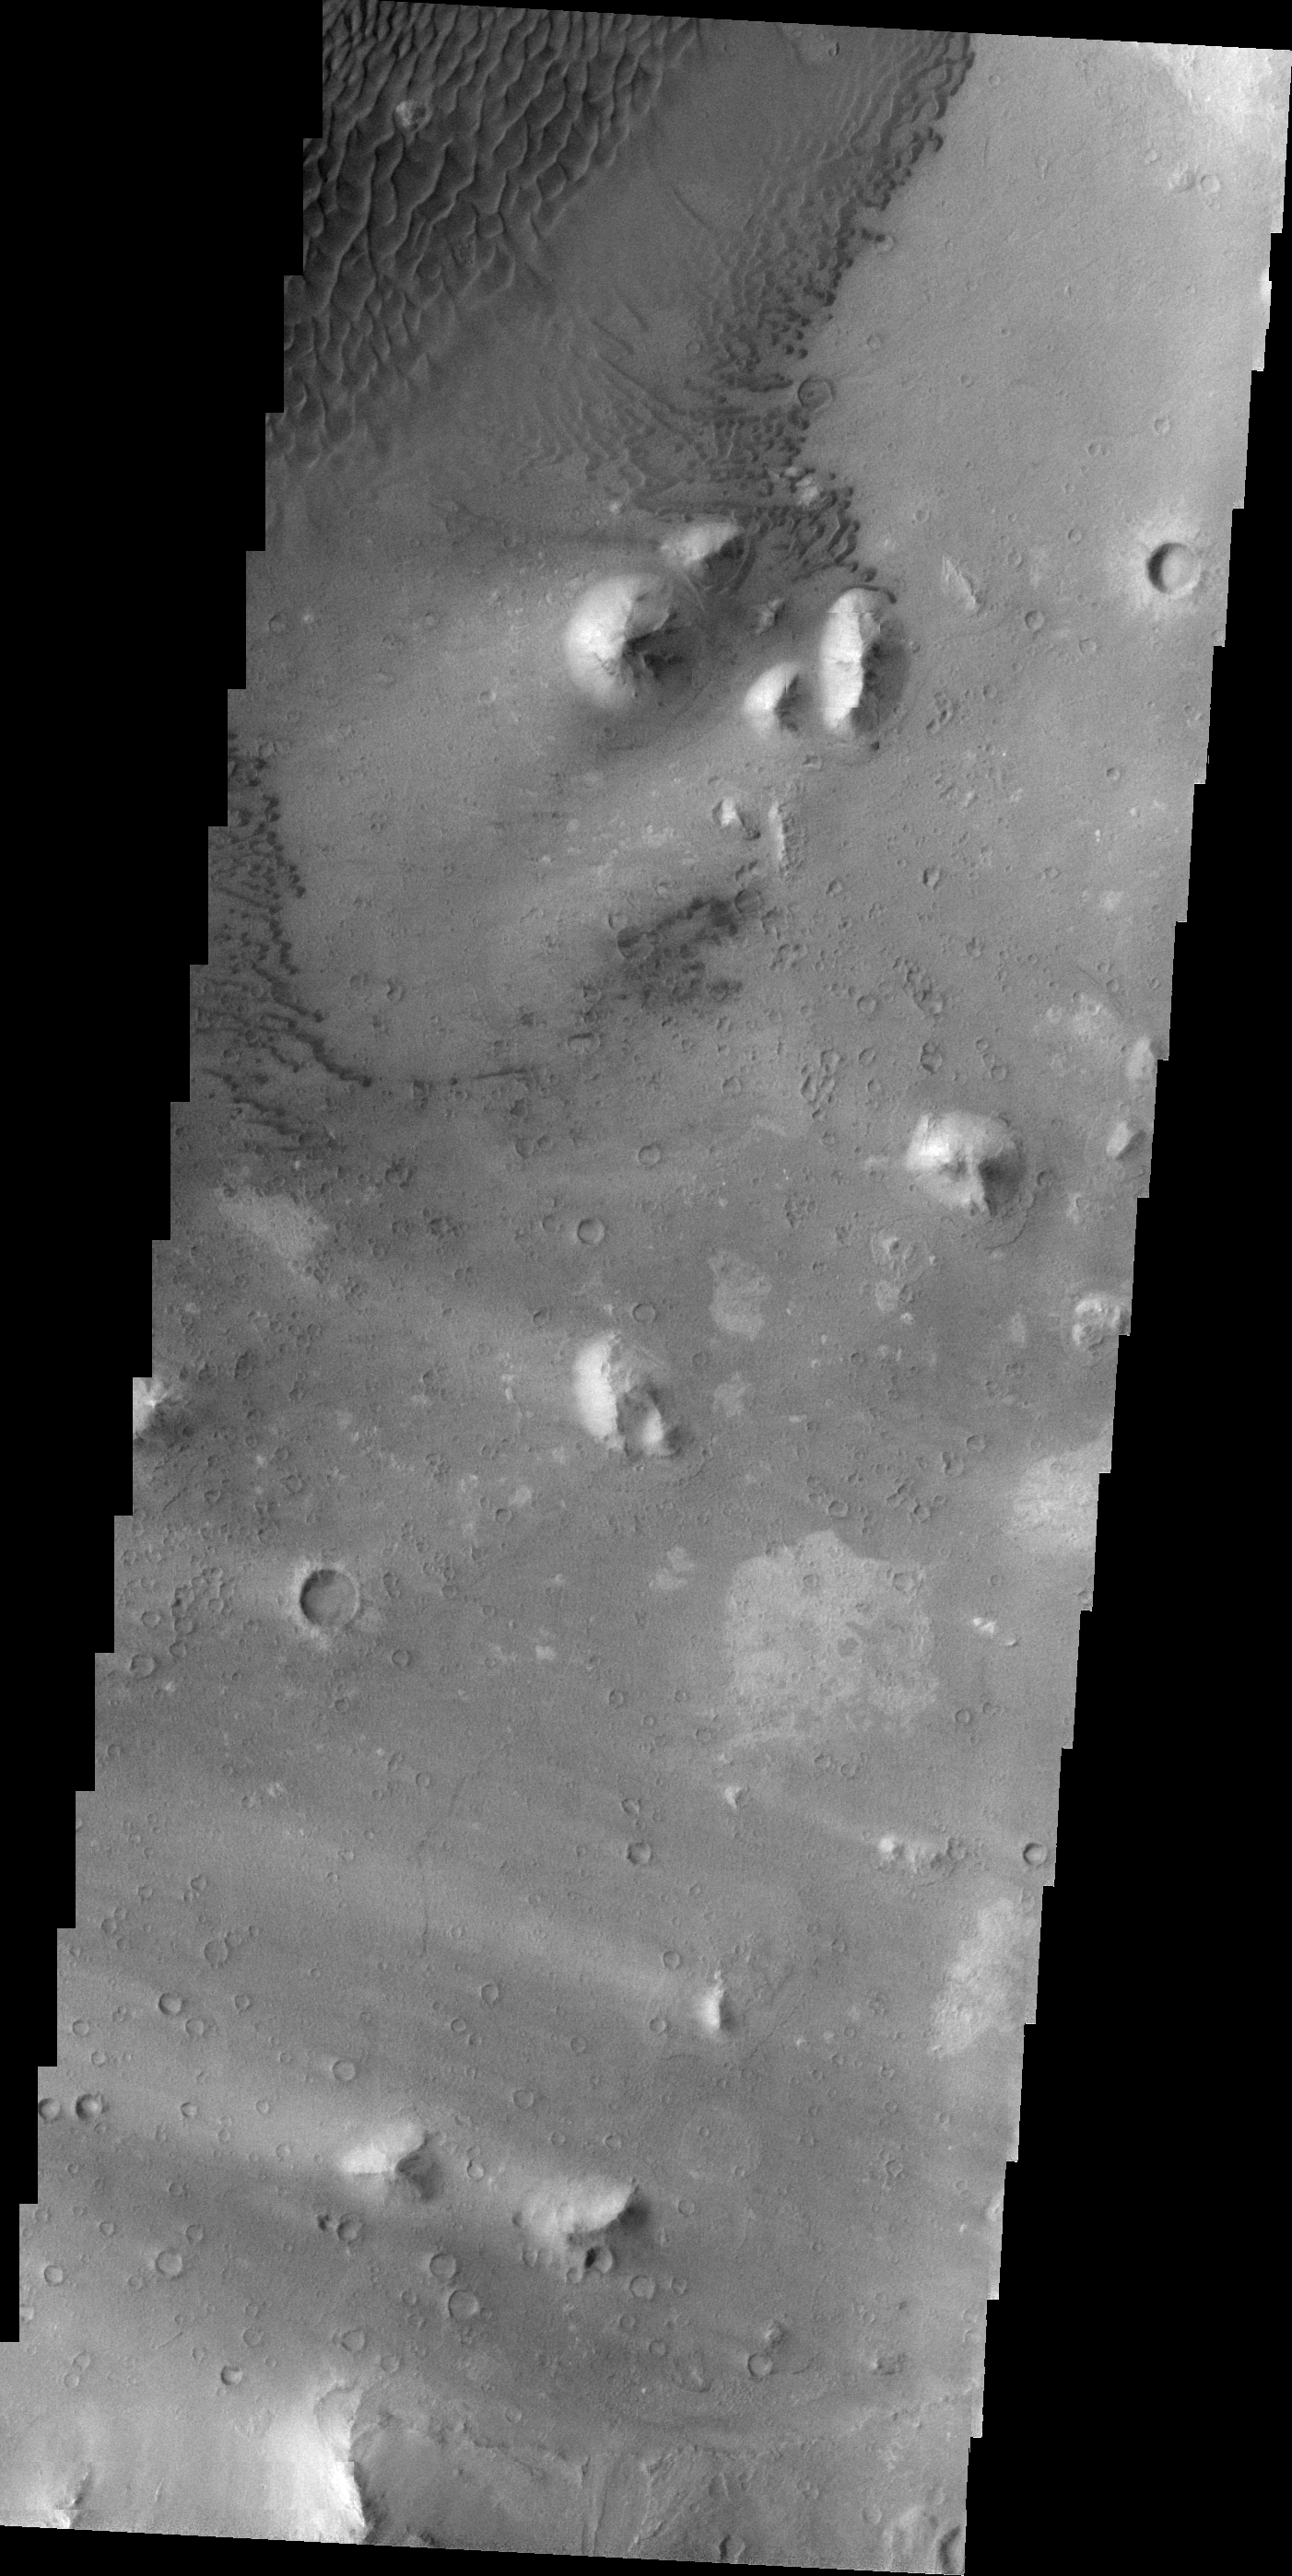

Ganges Chasma

This VIS image shows part of the floor of Ganges Chasma. Sand dunes and windstreaks indicate long term wind action in the area.

Image information: VIS instrument. Latitude -8.0N, Longitude 314.9E. 21 meter/pixel resolution.

Note: this THEMIS visual image has not been radiometrically nor geometrically calibrated for this preliminary release. An empirical correction has been performed to remove instrumental effects. A linear shift has been applied in the cross-track and down-track direction to approximate spacecraft and planetary motion. Fully calibrated and geometrically projected images will be released through the Planetary Data System in accordance with Project policies at a later time.

NASA’s Jet Propulsion Laboratory manages the 2001 Mars Odyssey mission for NASA’s Office of Space Science, Washington, D.C. The Thermal Emission Imaging System (THEMIS) was developed by Arizona State University, Tempe, in collaboration with Raytheon Santa Barbara Remote Sensing. The THEMIS investigation is led by Dr. Philip Christensen at Arizona State University. Lockheed Martin Astronautics, Denver, is the prime contractor for the Odyssey project, and developed and built the orbiter. Mission operations are conducted jointly from Lockheed Martin and from JPL, a division of the California Institute of Technology in Pasadena.

Credit: NASA/JPL/ASU